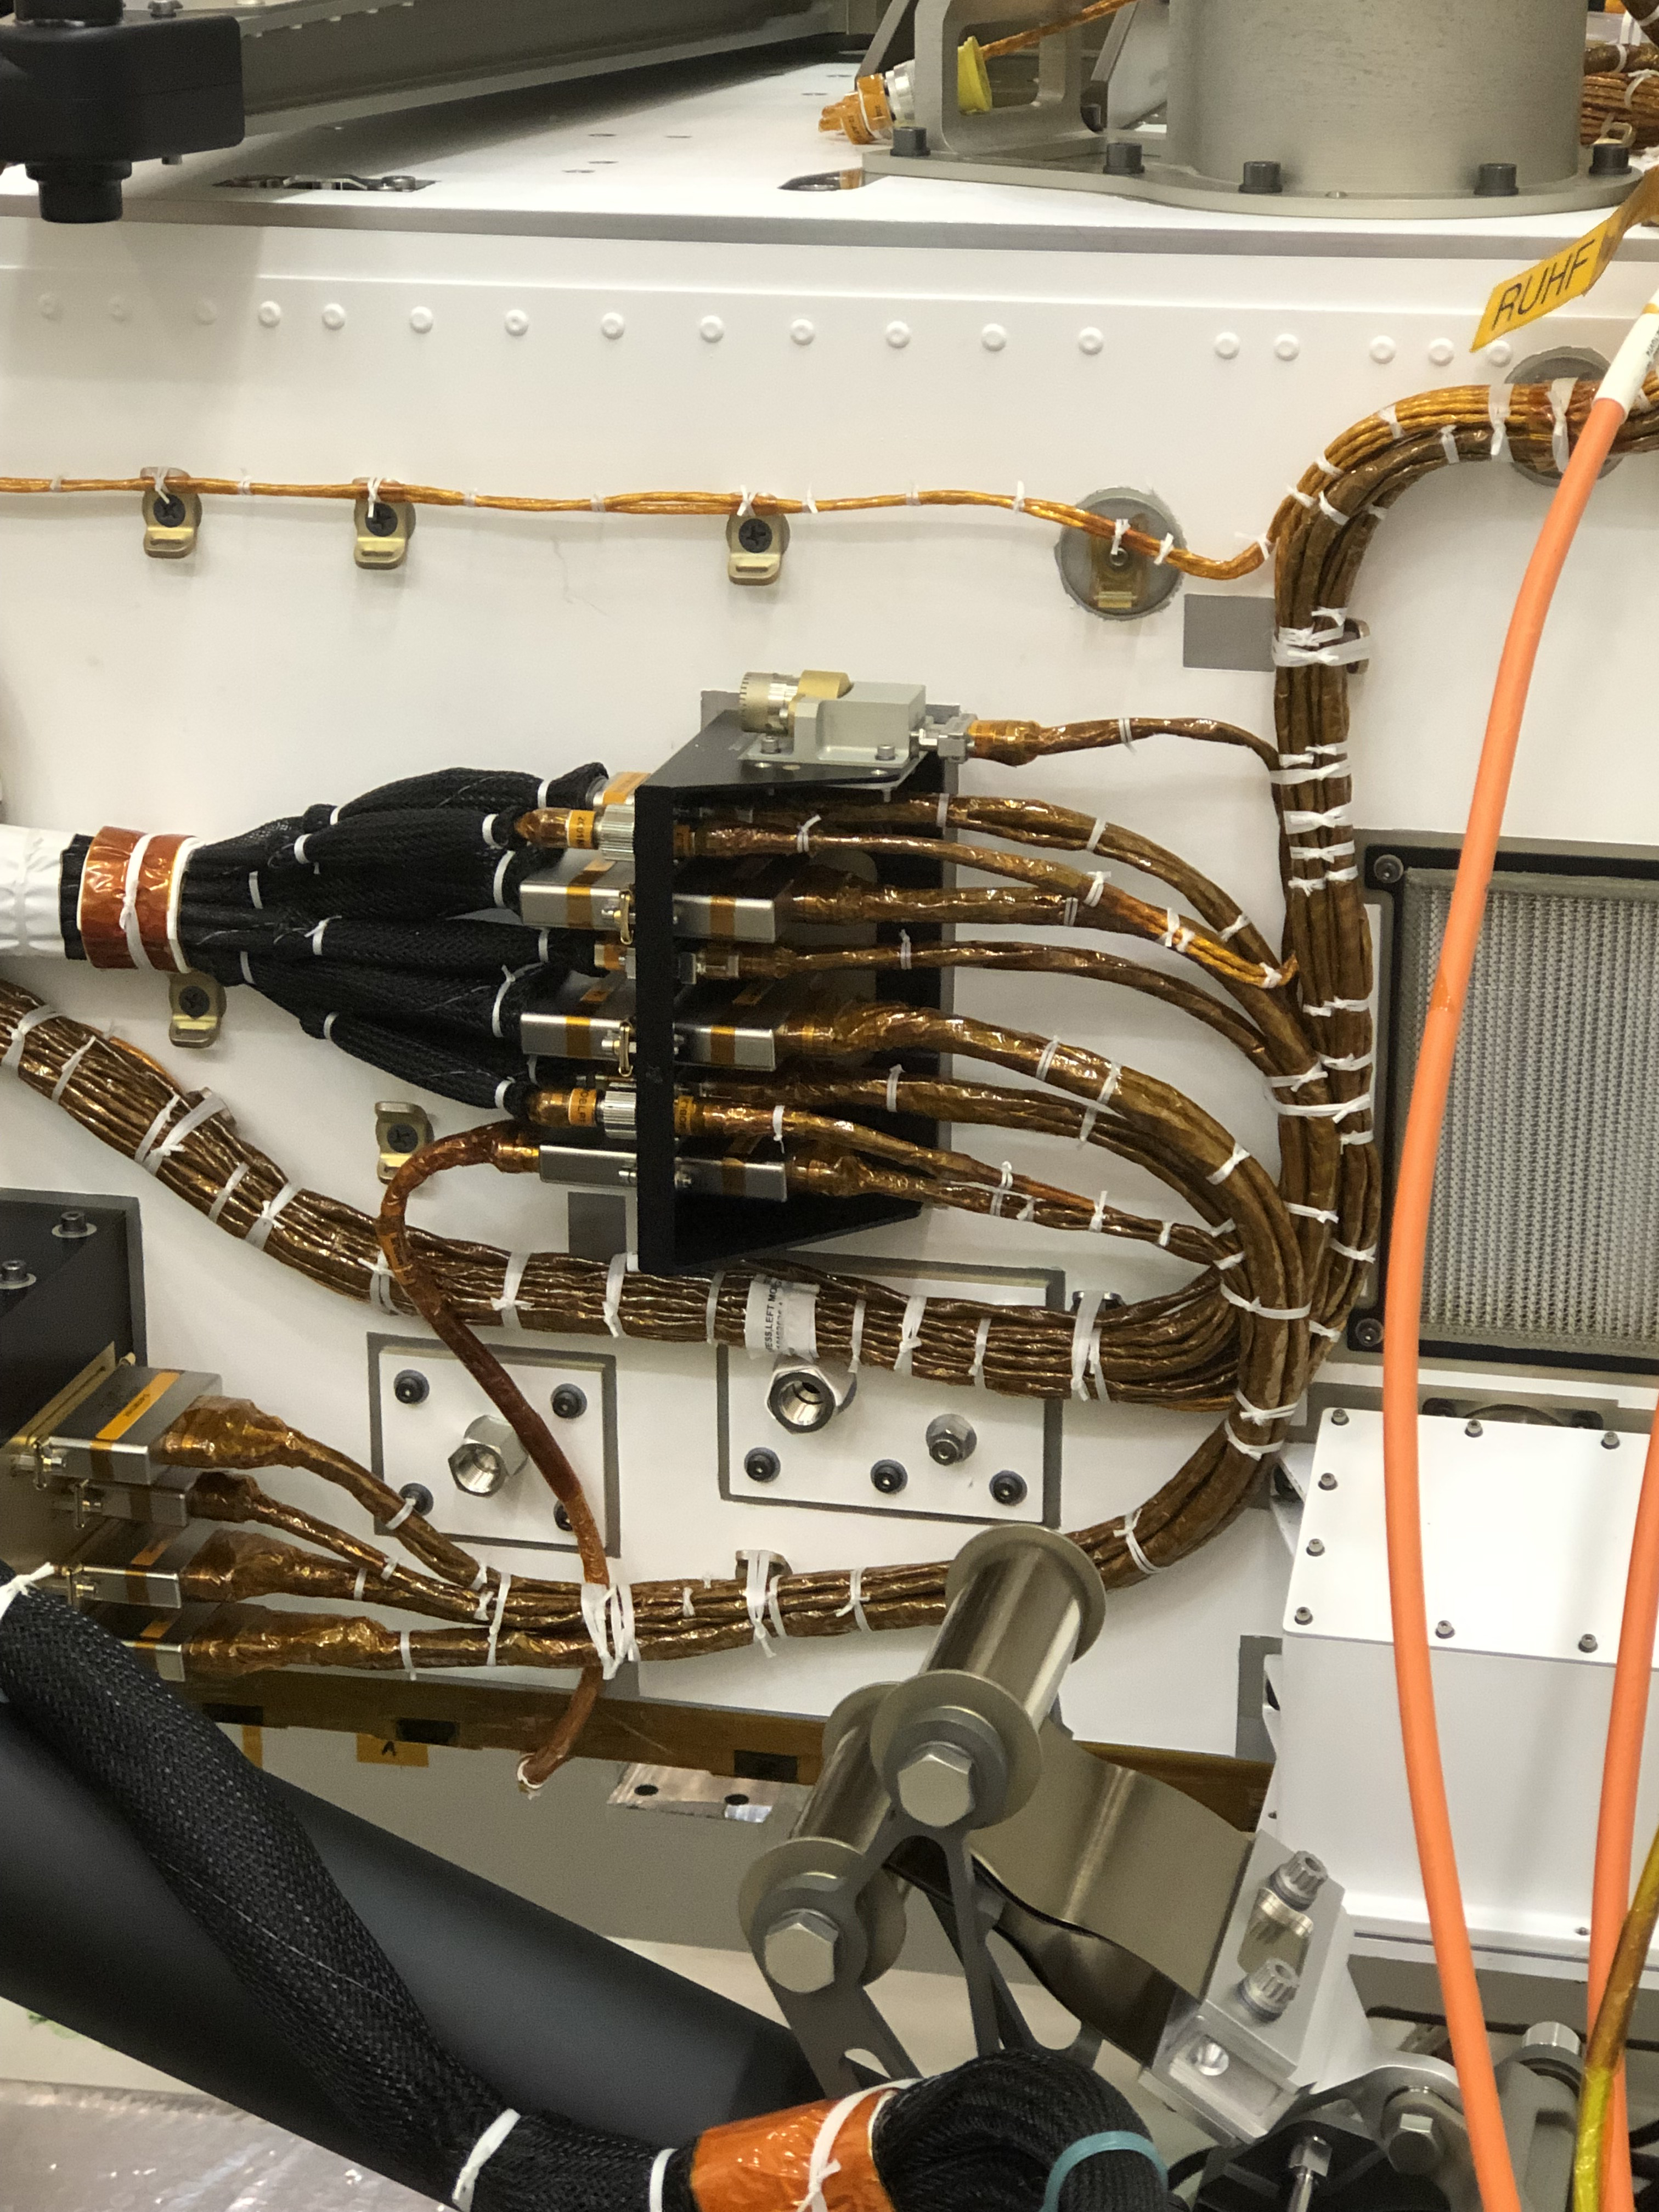

A Microphone for Mars

Components are visible on the port side of the Perseverance rover in this close-up image taken on Nov. 16, 2019, in High Bay 1 of the Spacecraft Assembly Facility at NASA’s Jet Propulsion Laboratory in Southern California. At center of the image, attached to the side of the rover, is a black cable bracket (with gold cabling running through it). Attached to the top of this black bracket — and gray in color — is the Entry Descent and Landing (EDL) microphone. Below the cable bracket are the Mars Oxygen In-Situ Resource Utilization Experiment (MOXIE) wall ports. The orange cable passing over it is part of ground support equipment.

Credit: NASA/JPL-Caltech